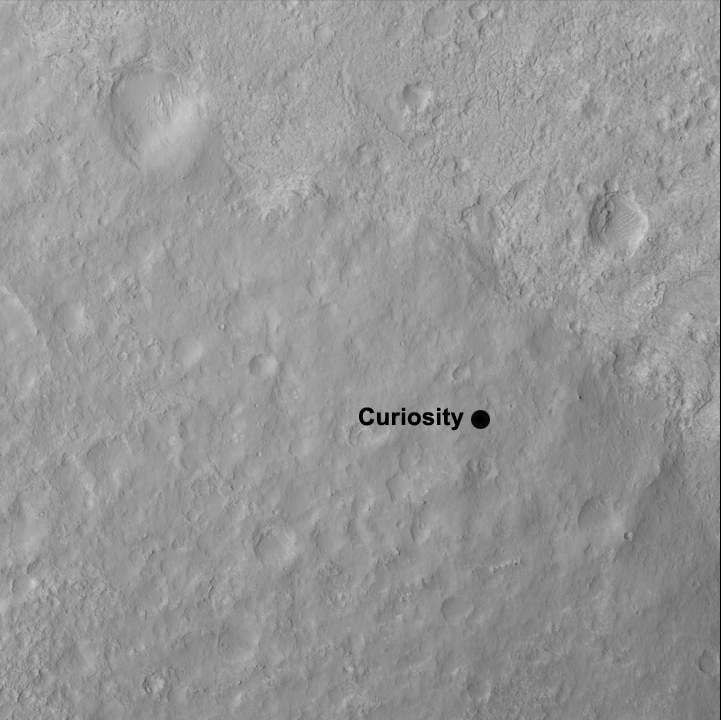

Curiosity’s Quad

This image shows the quadrangle where NASA’s Curiosity rover landed, now called Yellowknife. The mission’s science team has divided the landing region into several square quadrangles, or quads, of interest about 1-mile (1.3-kilometers) wide. This will allow groups of team members to focus their analysis on a particular part of the surface.

Yellowknife is a city in northwestern Canada and a group of rocks from the same region. The rocks were formed 2.7 billion years ago from both volcanoes and sediments laid down by water, and were deposited over 4-billion-year-old rocks, the oldest known on Earth.

The image was obtained by the High-Resolution Imaging Science Experiment (HiRISE) camera on NASA’s Mars Reconnaissance Orbiter.

HiRISE is one of six instruments on NASA’s Mars Reconnaissance Orbiter. The University of Arizona, Tucson, operates the orbiter’s HiRISE camera, which was built by Ball Aerospace & Technologies Corp., Boulder, Colo. NASA’s Jet Propulsion Laboratory, a division of the California Institute of Technology in Pasadena, manages the Mars Reconnaissance Orbiter Project for the NASA Science Mission Directorate, Washington. Lockheed Martin Space Systems, Denver, built the spacecraft.

Credit: NASA/JPL-Caltech/Univ. of Arizona